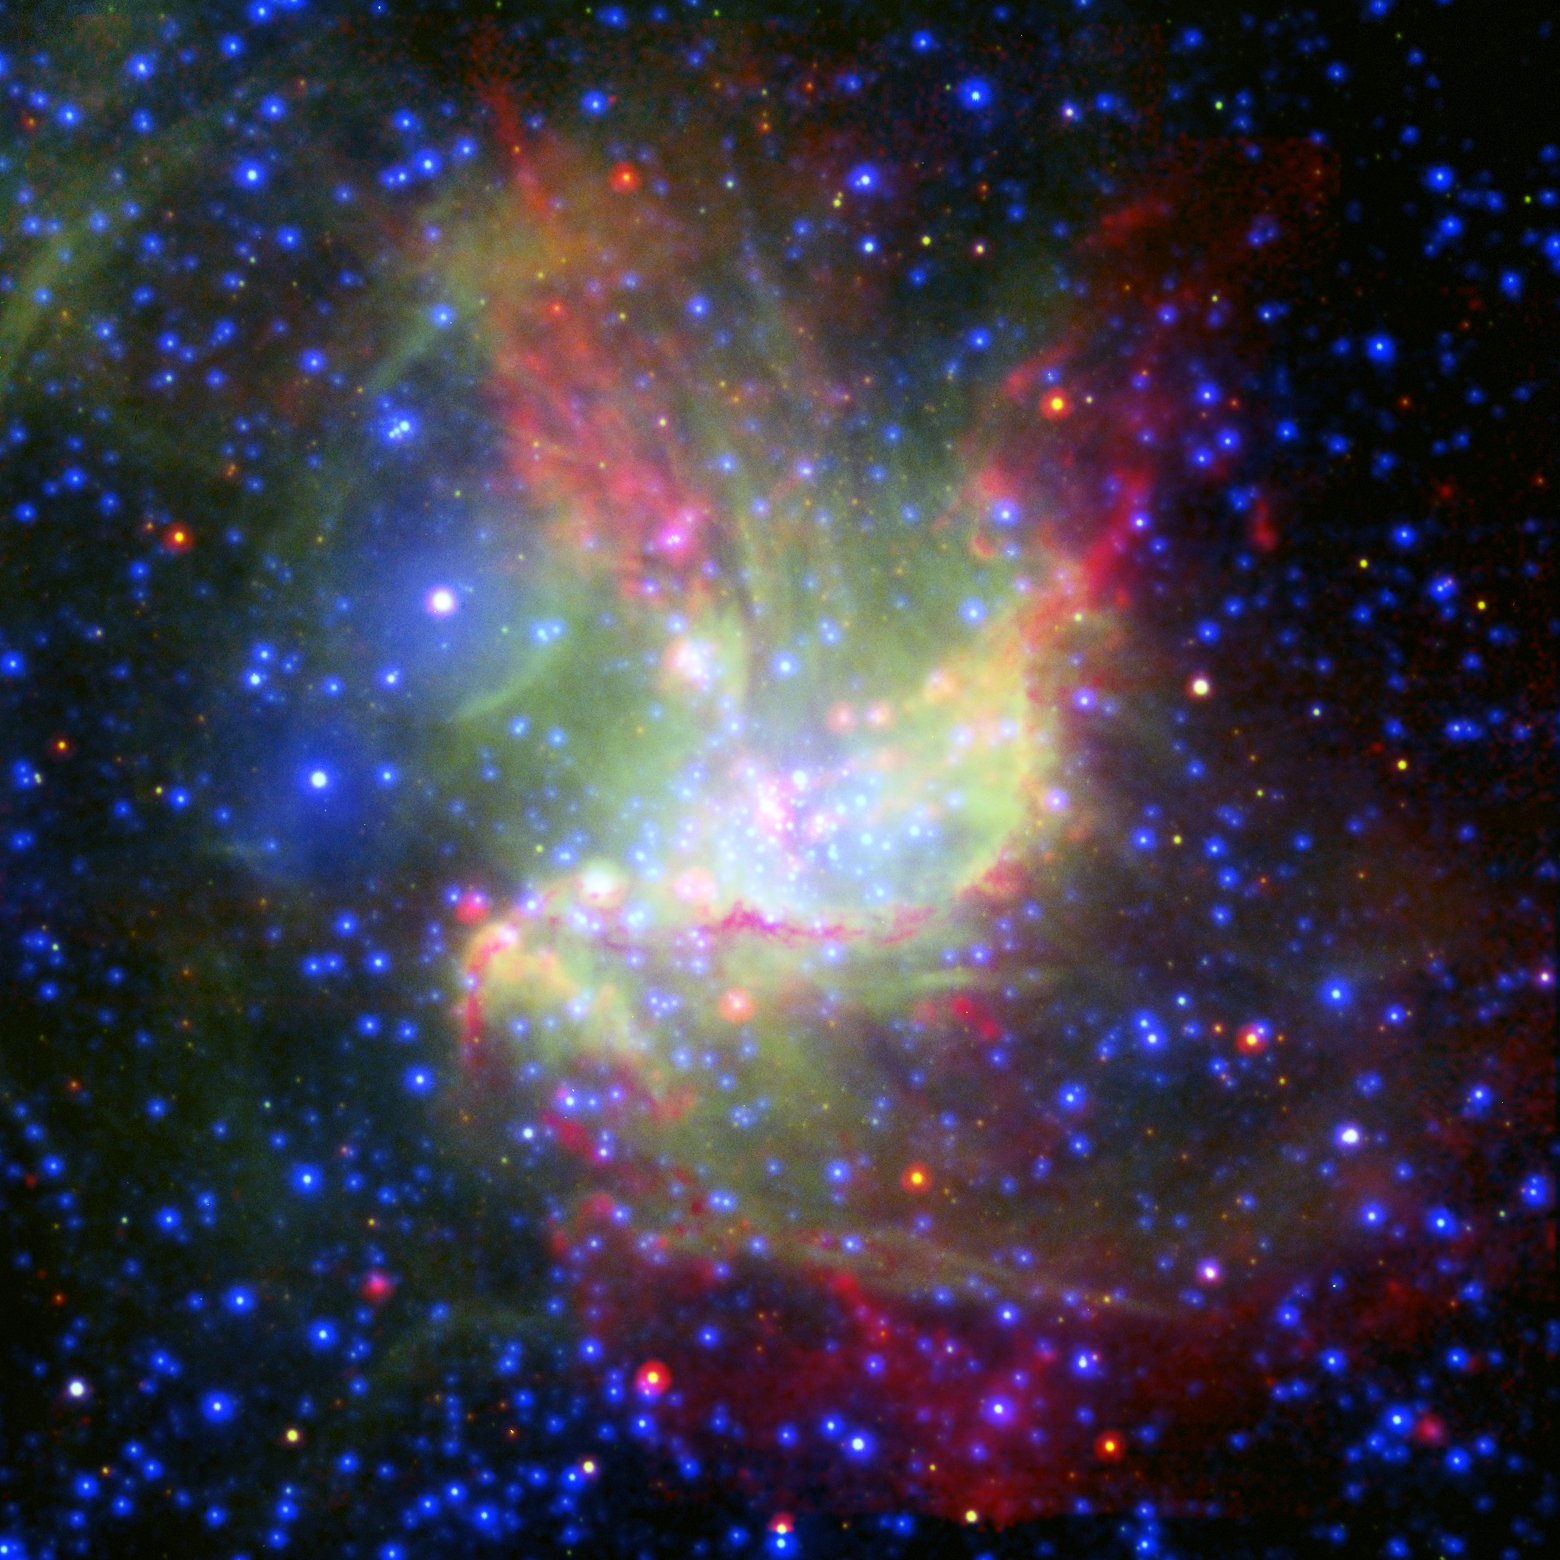

Stellar Work of Art

Poster Version

This painterly portrait of a star-forming cloud, called NGC 346, is a combination of multiwavelength light from NASA’s Spitzer Space Telescope (infrared), the European Southern Observatory’s New Technology Telescope (visible), and the European Space Agency’s XMM-Newton space telescope (X-ray).

The infrared observations highlight cold dust in red, visible data show glowing gas in green, and X-rays show very warm gas in blue. Ordinary stars appear as blue spots with white centers, while young stars enshrouded in dust appear as red spots with white centers.

The colorful picture demonstrates that stars in this region are being created by two different types of triggered star formation—one involving wind, and the other, radiation. Triggered star formation occurs when massive stars spur new, smaller stars into existence. The first radiation-based mechanism is demonstrated near the center of the cloud. There, radiation from the massive stars is eating away at the surrounding dust cloud, creating shock waves that compress gas and dust into new stars. This compressed material appears as an arc-shaped orange-red filament, while the new stars within this filament are still blanketed with dust and cannot be seen.

The second wind-based mechanism is at play higher up in the cloud. The isolated, pinkish blob of stars at the upper left was triggered by winds from a massive star located to the left of it. This massive star blew up in a supernova explosion 50,000 years ago, but before it died, its winds pushed gas and dust together into new stars. While this massive star cannot be seen in the image, a bubble created when it exploded can be seen near the large, white spot with a blue halo at the upper left (this white spot is actually a collection of three stars).

NGC 346 is the brightest star-forming region in the Small Magellanic Cloud, an irregular dwarf galaxy that orbits our Milky Way galaxy, 210,000 light-years away.

Credit: NASA/JPL-Caltech/ESA/ESO/MPIA